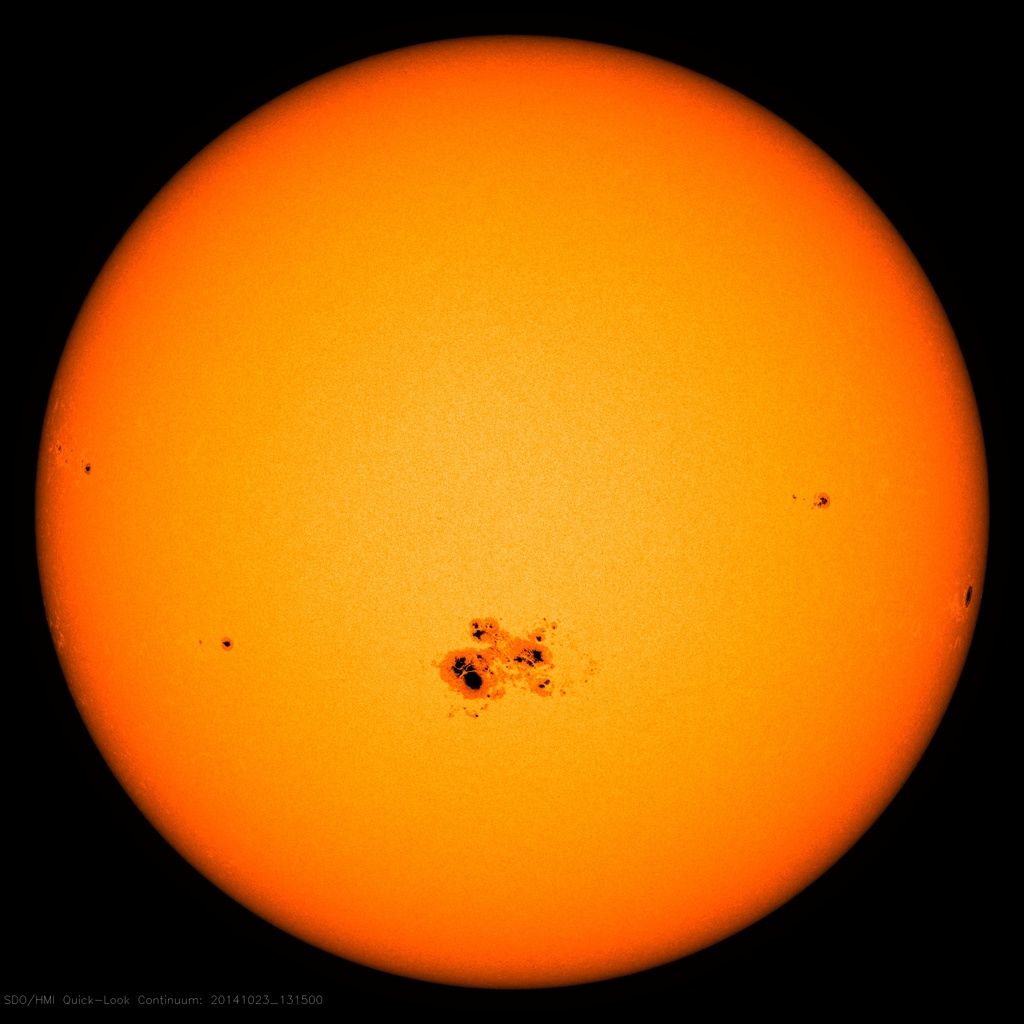

NASA's SDO Observes Largest Sunspot of the Solar Cycle

On Oct. 18, 2014, a sunspot rotated over the left side of the sun, and soon grew to be the largest active region seen in the current solar cycle, which began in 2008. Currently, the sunspot is almost 80,000 miles across -- ten Earth's could be laid across its diameter. Sunspots point to relatively cooler areas on the sun with intense and complex magnetic fields poking out through the sun's surface. Such areas can be the source of solar eruptions such as flares or coronal mass ejections. So far, this active region – labeled AR 12192 -- has produced several significant solar flares: an X-class flare on Oct. 19, an M-class flare on Oct. 21, and an X-class flare on Oct. 22, 2014. The largest sunspot on record occurred in 1947 and was almost three times as large as the current one. Active regions are more common at the moment as we are in what's called solar maximum, which is the peak of the sun's activity, occurring approximately every 11 years.

Credit: NASA/SDO